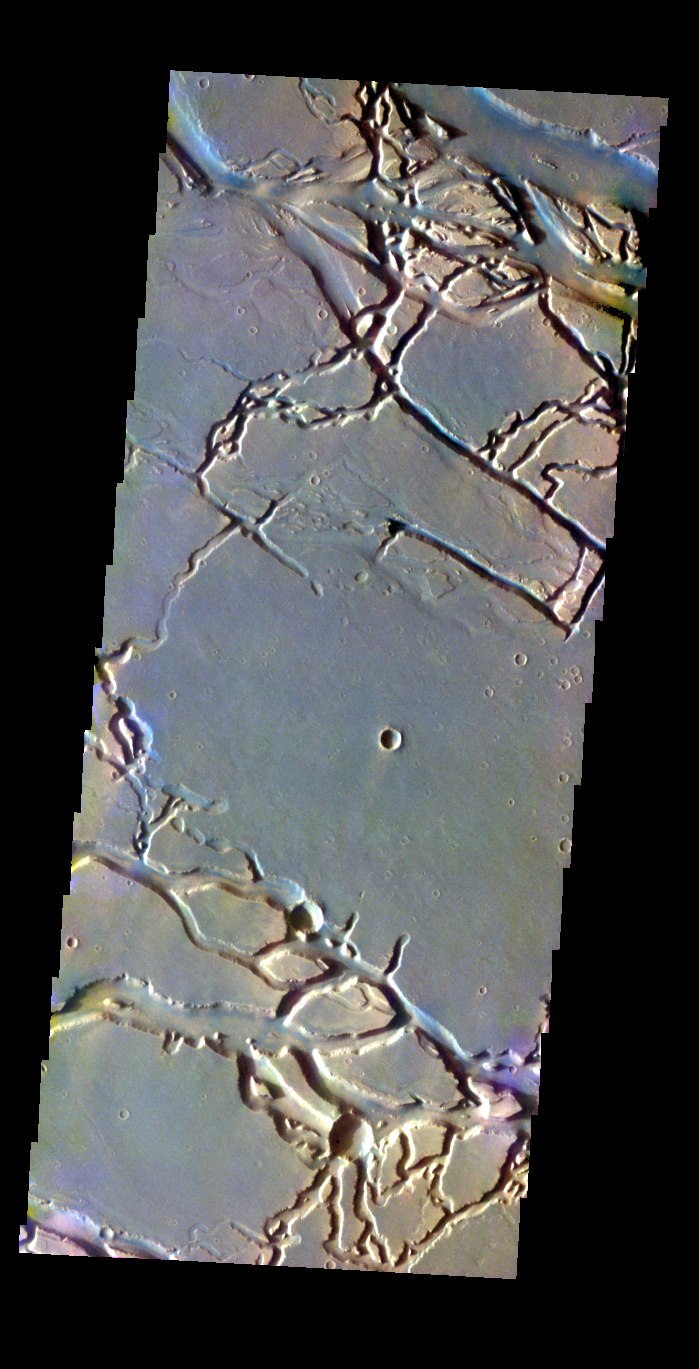

Granicus Valles – False Color

The THEMIS VIS camera contains 5 filters. The data from different filters can be combined in multiple ways to create a false color image. These false color images may reveal subtle variations of the surface not easily identified in a single band image. Today’s false color image shows part of Granicus Valles.

Credit: NASA/JPL-Caltech/ASU